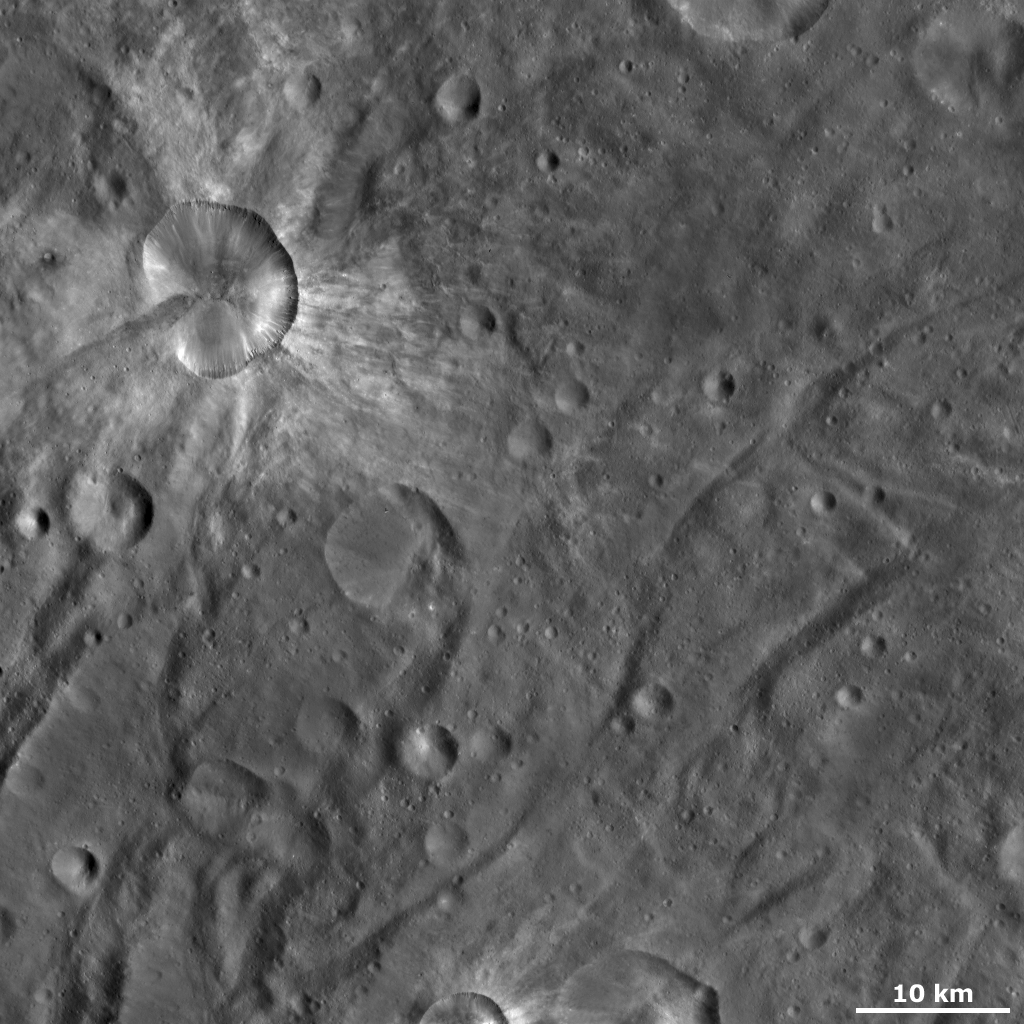

Canuleia Crater

This Dawn framing camera (FC) image of Vesta shows Canuleia crater, which is the large, irregularly shaped crater in the top left of the image. Canuleia’s average diameter is roughly 11 kilometers (6.8 miles) but it is clear in this image that the diameter running from top to bottom is larger than the diameter running from left to right. Other interesting features of Canuleia include the diffuse bright material that is both inside and outside of its rim and the ridges and gullies around its rim. Also striking is the patch of dark material, with a rounded end, that is located inside and outside of the crater’s bottom left quadrant. Surrounding Canuleia are the distinctive curved grooves and ridges of Vesta’s southern hemisphere.

This image is located in Vesta’s Urbinia quadrangle, in Vesta’s southern hemisphere. NASA’s Dawn spacecraft obtained this image with its framing camera on Oct. 27, 2011. This image was taken through the camera’s clear filter. The distance to the surface of Vesta is 700 kilometers (435 miles) and the image has a resolution of about 65 meters (213 feet) per pixel. This image was acquired during the HAMO (high-altitude mapping orbit) phase of the mission.

The Dawn mission to Vesta and Ceres is managed by NASA’s Jet Propulsion Laboratory, a division of the California Institute of Technology in Pasadena, for NASA’s Science Mission Directorate, Washington D.C. UCLA is responsible for overall Dawn mission science. The Dawn framing cameras have been developed and built under the leadership of the Max Planck Institute for Solar System Research, Katlenburg-Lindau, Germany, with significant contributions by DLR German Aerospace Center, Institute of Planetary Research, Berlin, and in coordination with the Institute of Computer and Communication Network Engineering, Braunschweig. The Framing Camera project is funded by the Max Planck Society, DLR, and NASA/JPL.

Credit: NASA/JPL-Caltech/UCLA/MPS/DLR/IDA